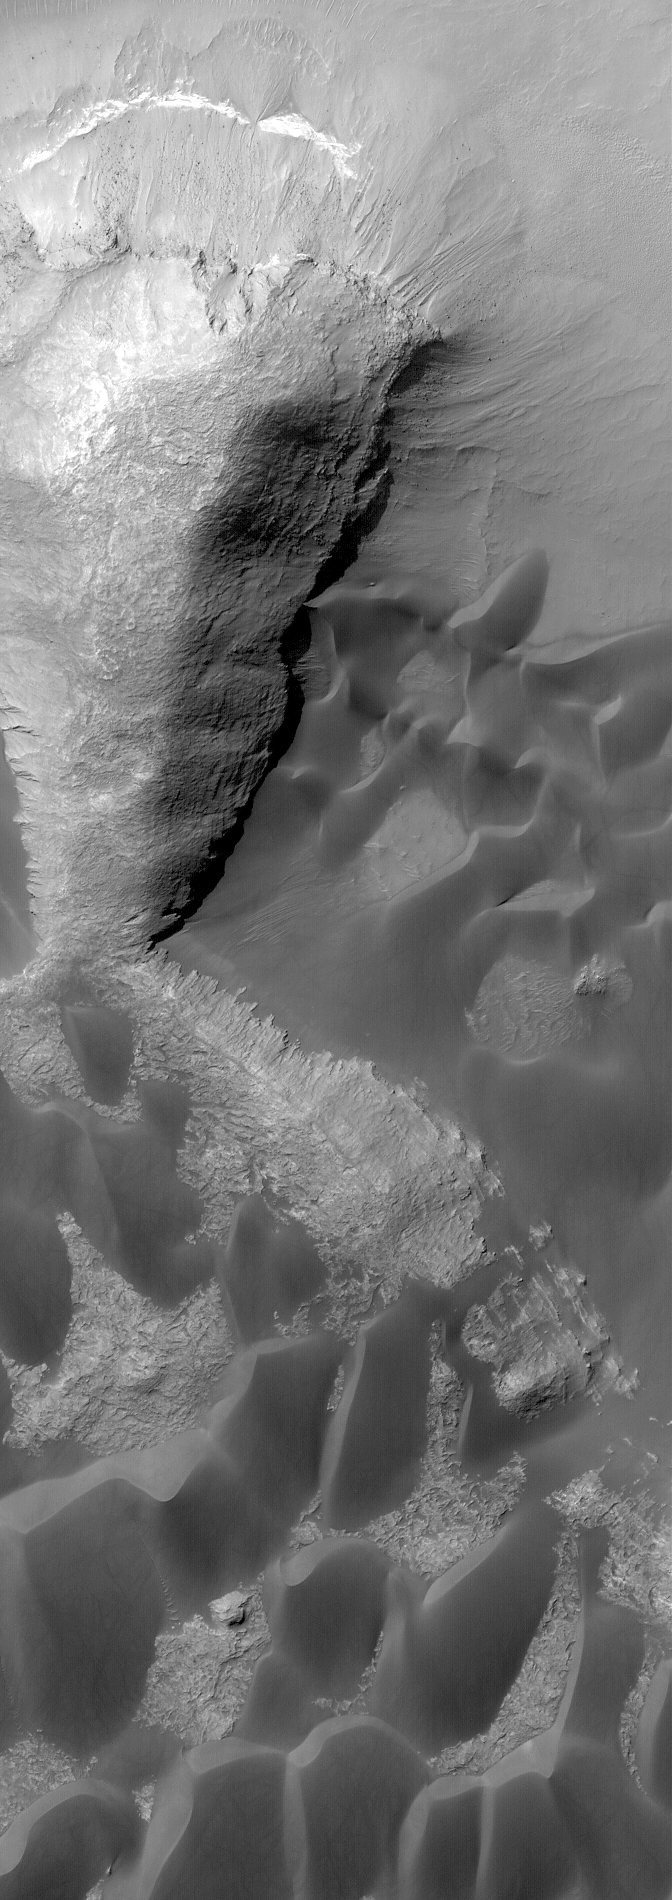

Rabe Dunes

20 August 2004
This Mars Global Surveyor (MGS) Mars Orbiter Camera (MOC) image shows dark sand dunes and layered rock outcrops in Rabe Crater, located near 43.8°S, 325.1°W. The image covers an area about 3 km (1.9 mi) across and sunlight illuminates the scene from the upper left.

Credit: NASA/JPL/Malin Space Science Systems